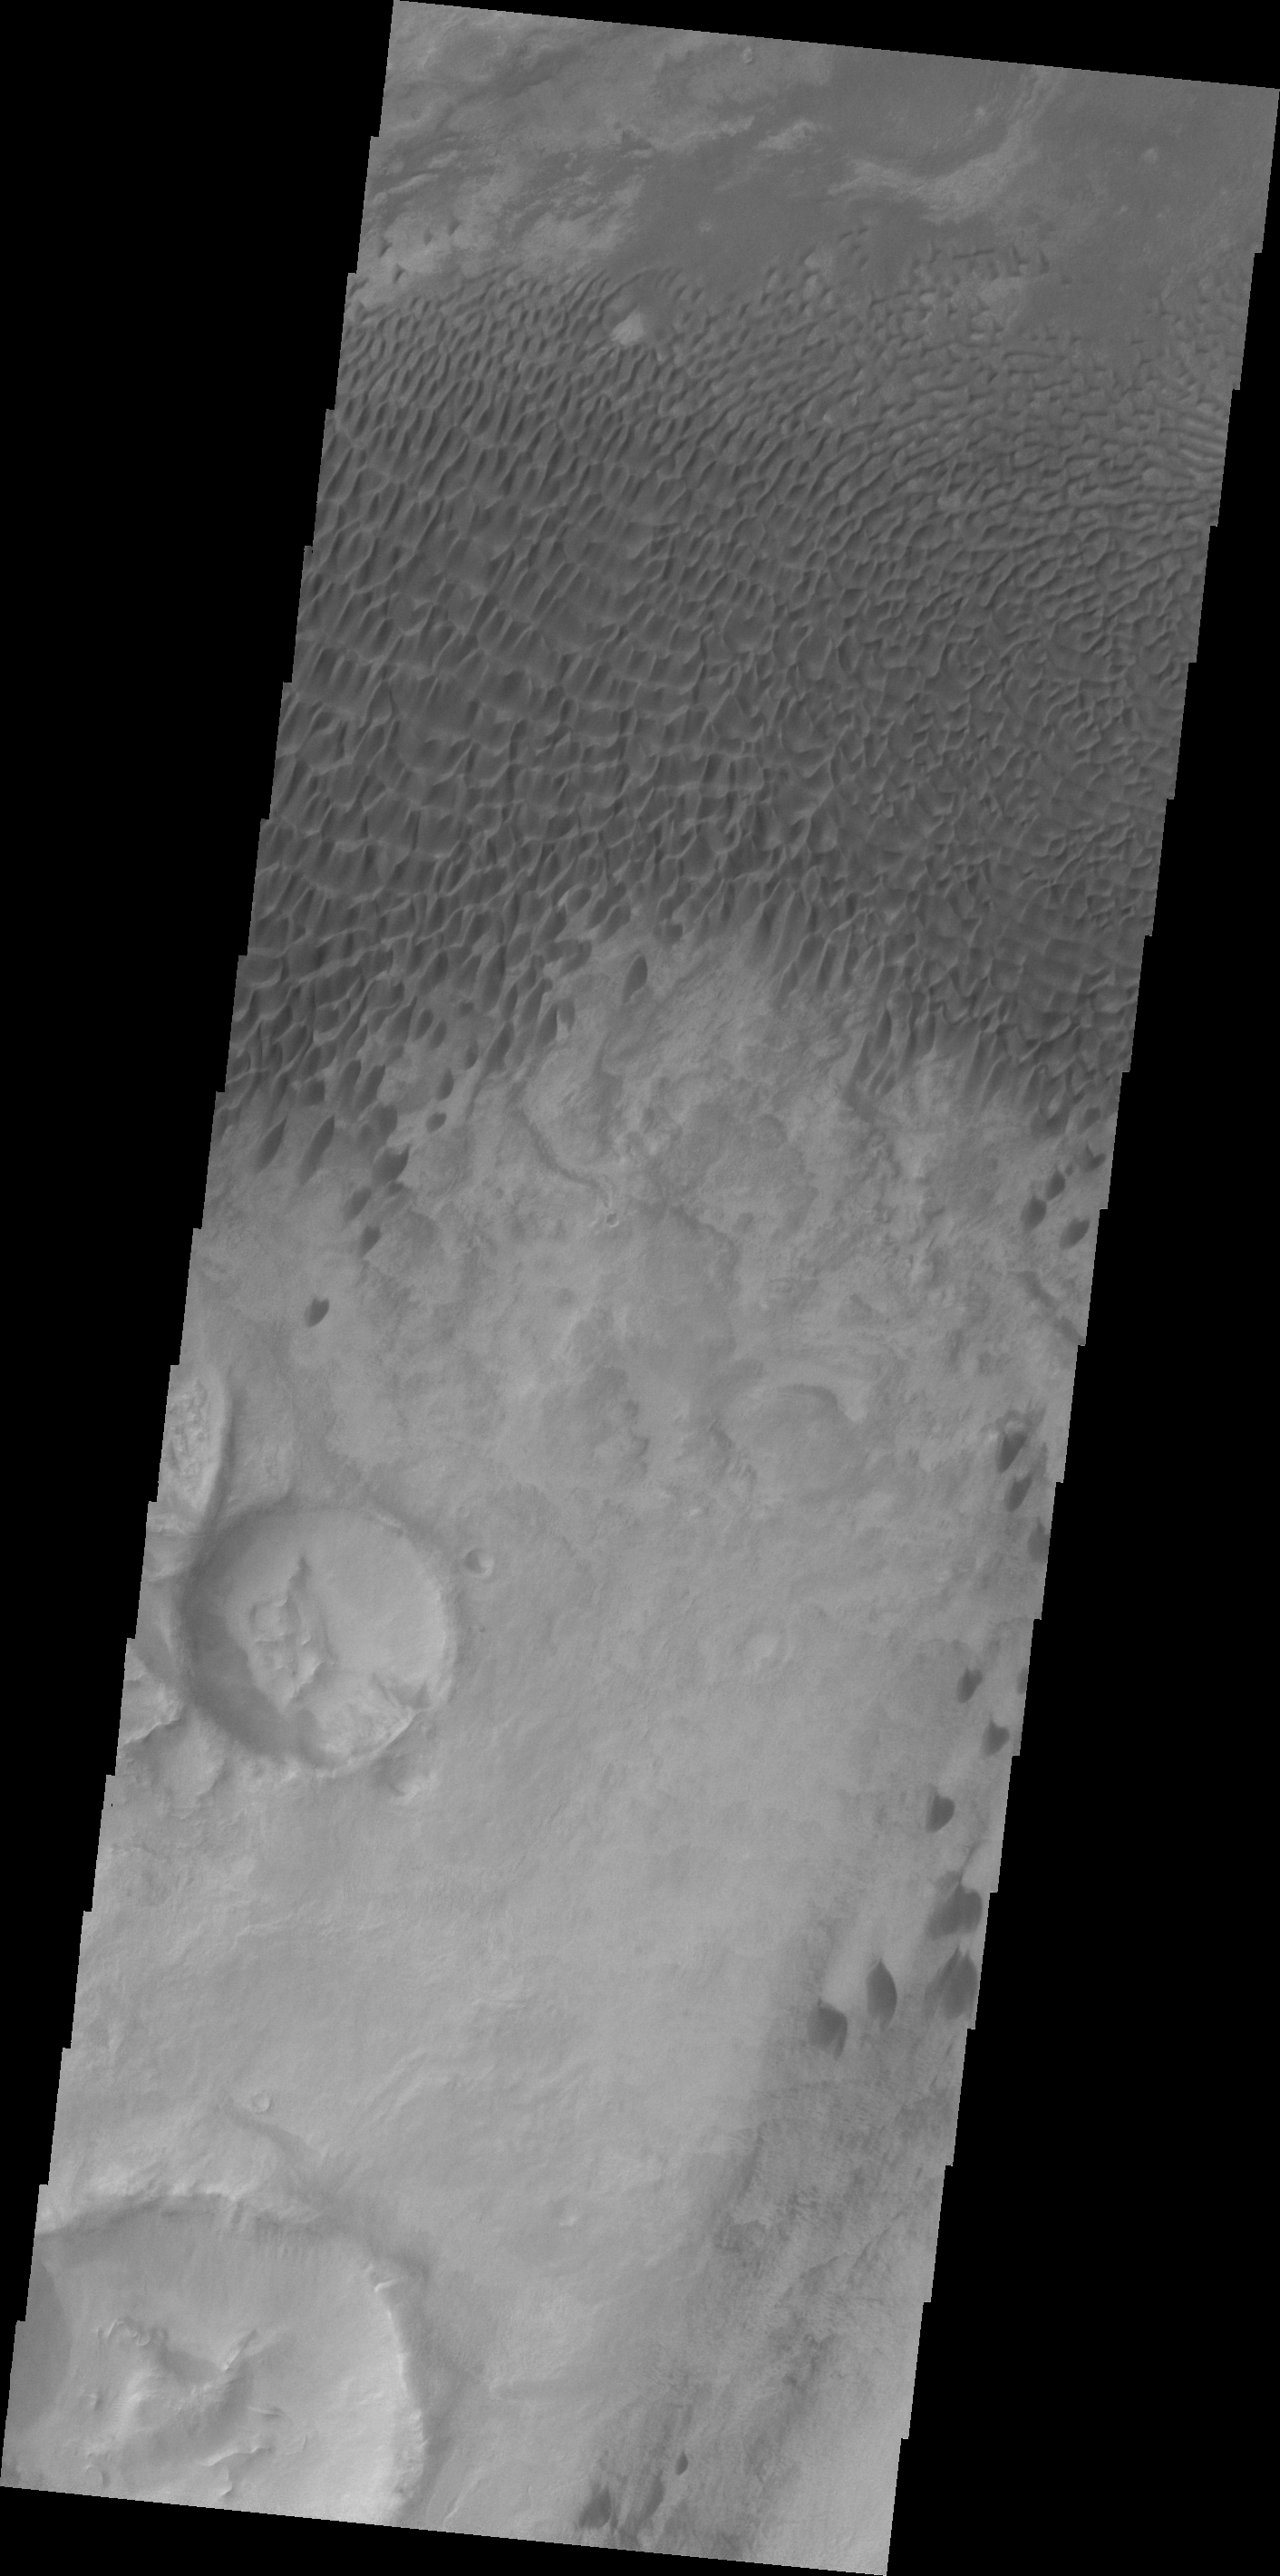

Dunes in Aonia Planum

These dunes are located in a low plains region north of Aonia Planum.

Credit: NASA/JPL/ASU